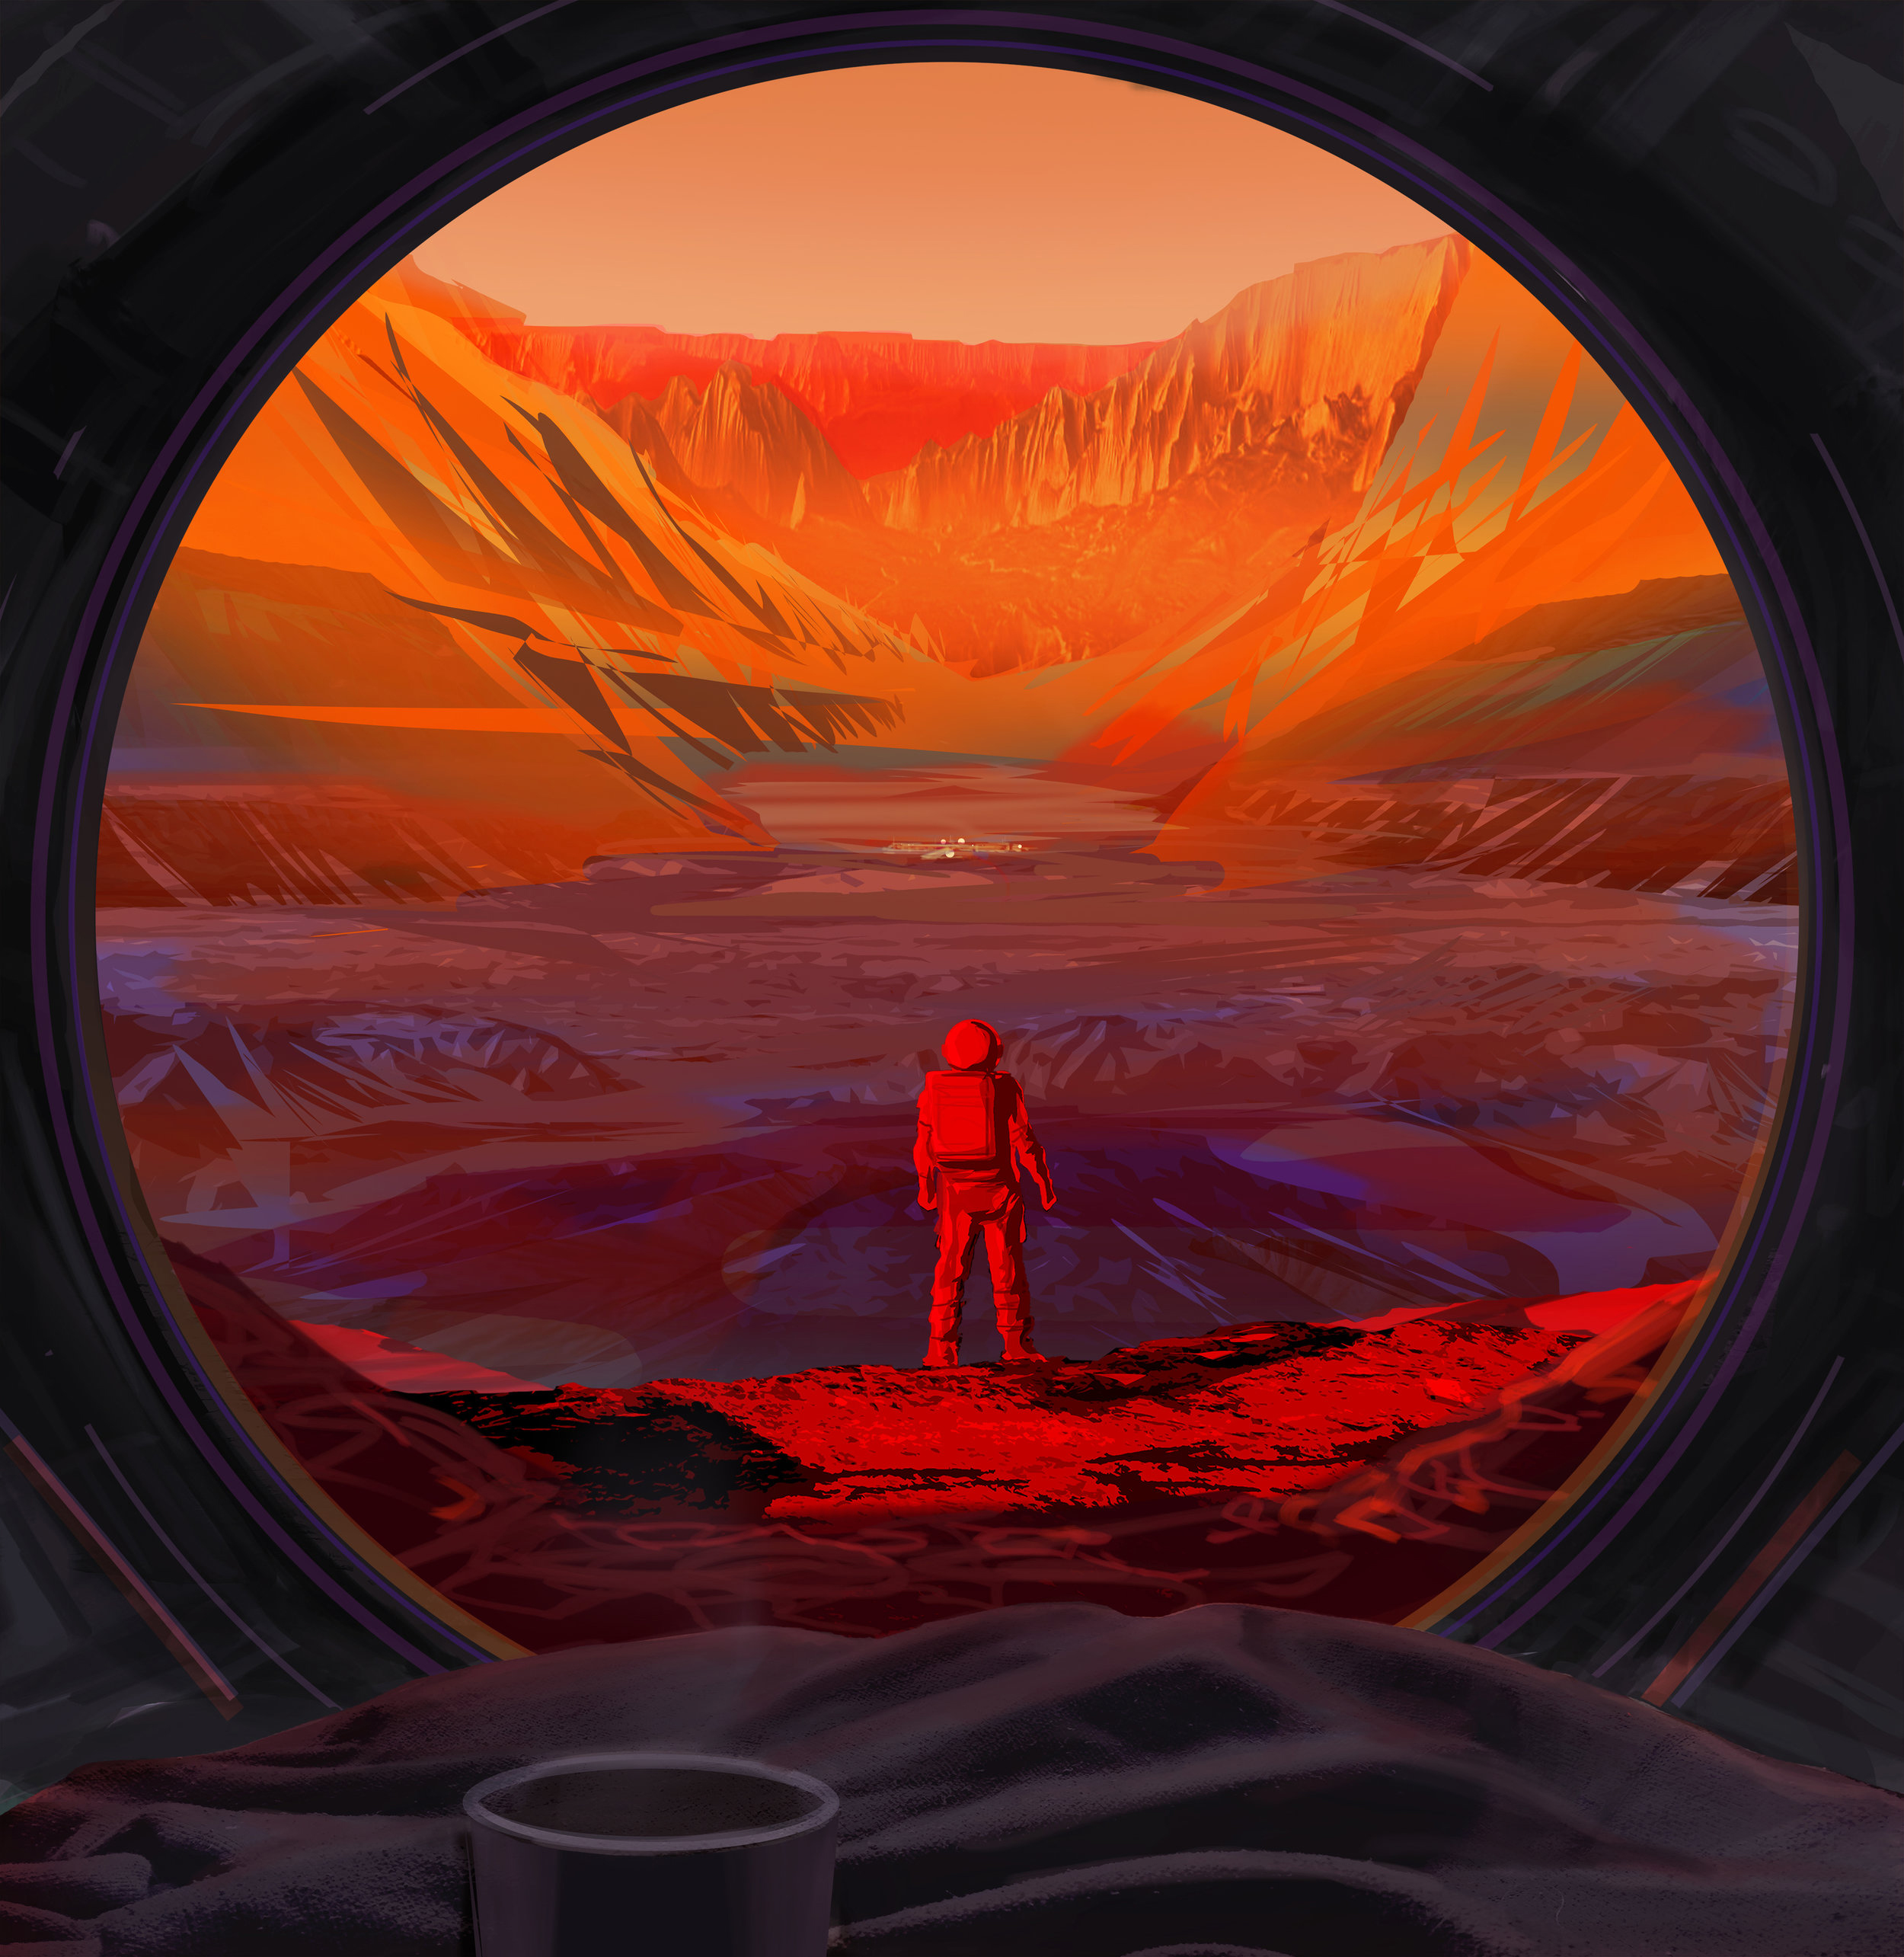

NASA Astronaut Stands on Mars (Illustration)

This illustration shows an astronaut on Mars, as viewed through the window of a spacecraft. NASA hopes to return astronauts to the Moon and test technology there that will be useful for sending the first astronauts to Mars.

Credit: NASA/JPL-Caltech